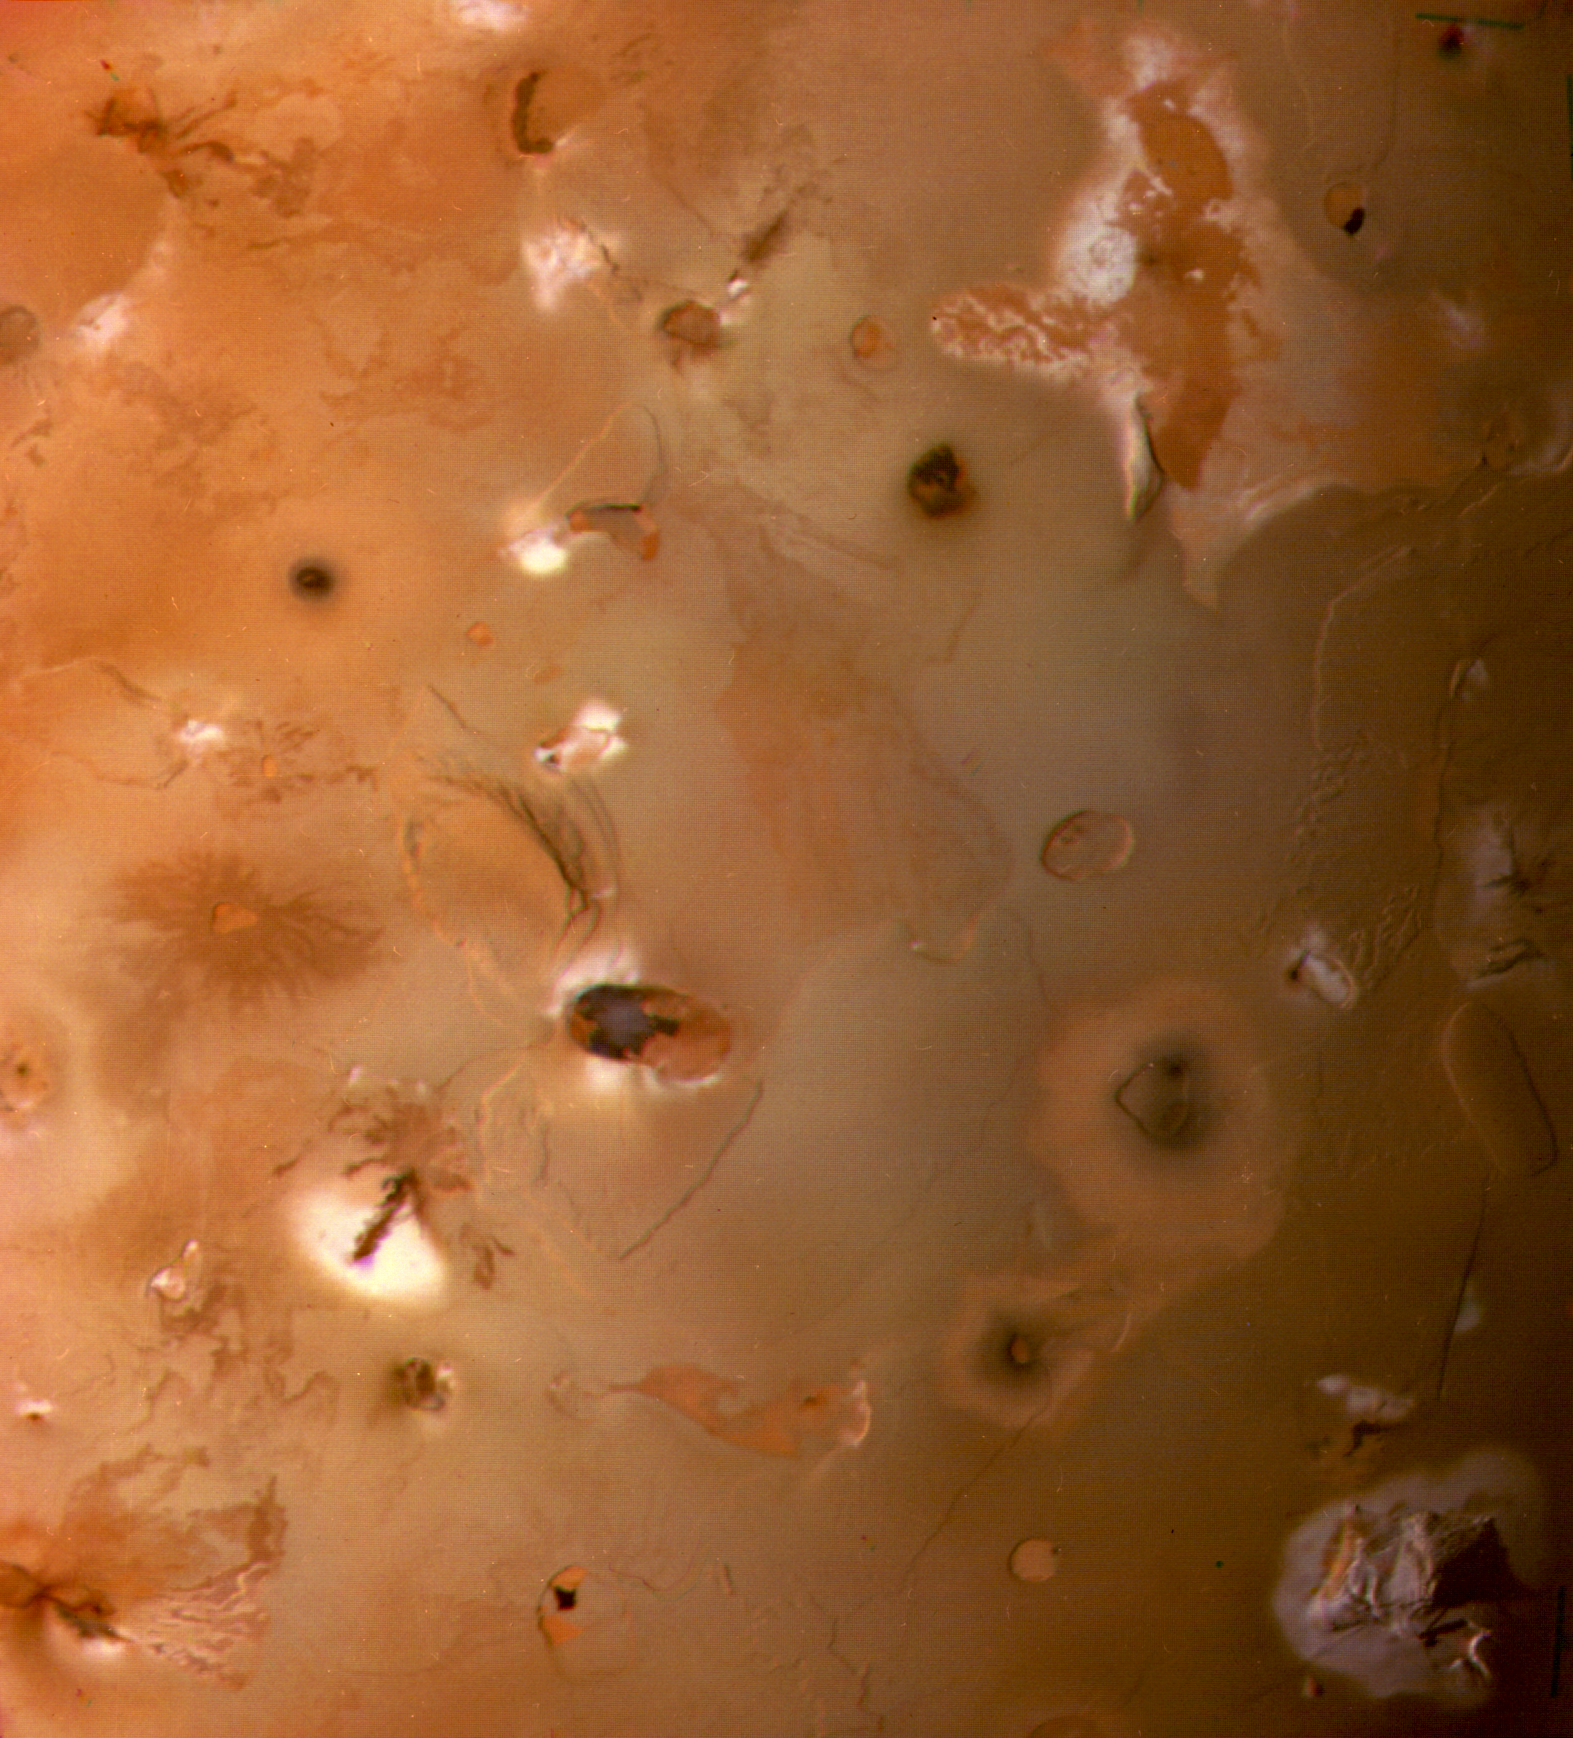

South Polar Region of Io

The South Polar region of Jupiter’s moon Io, seen by Voyager 1 as it passed beneath.

JPL manages and controls the Voyager project for NASA’s Office of Space Science.

Credit: NASA/JPL/USGS